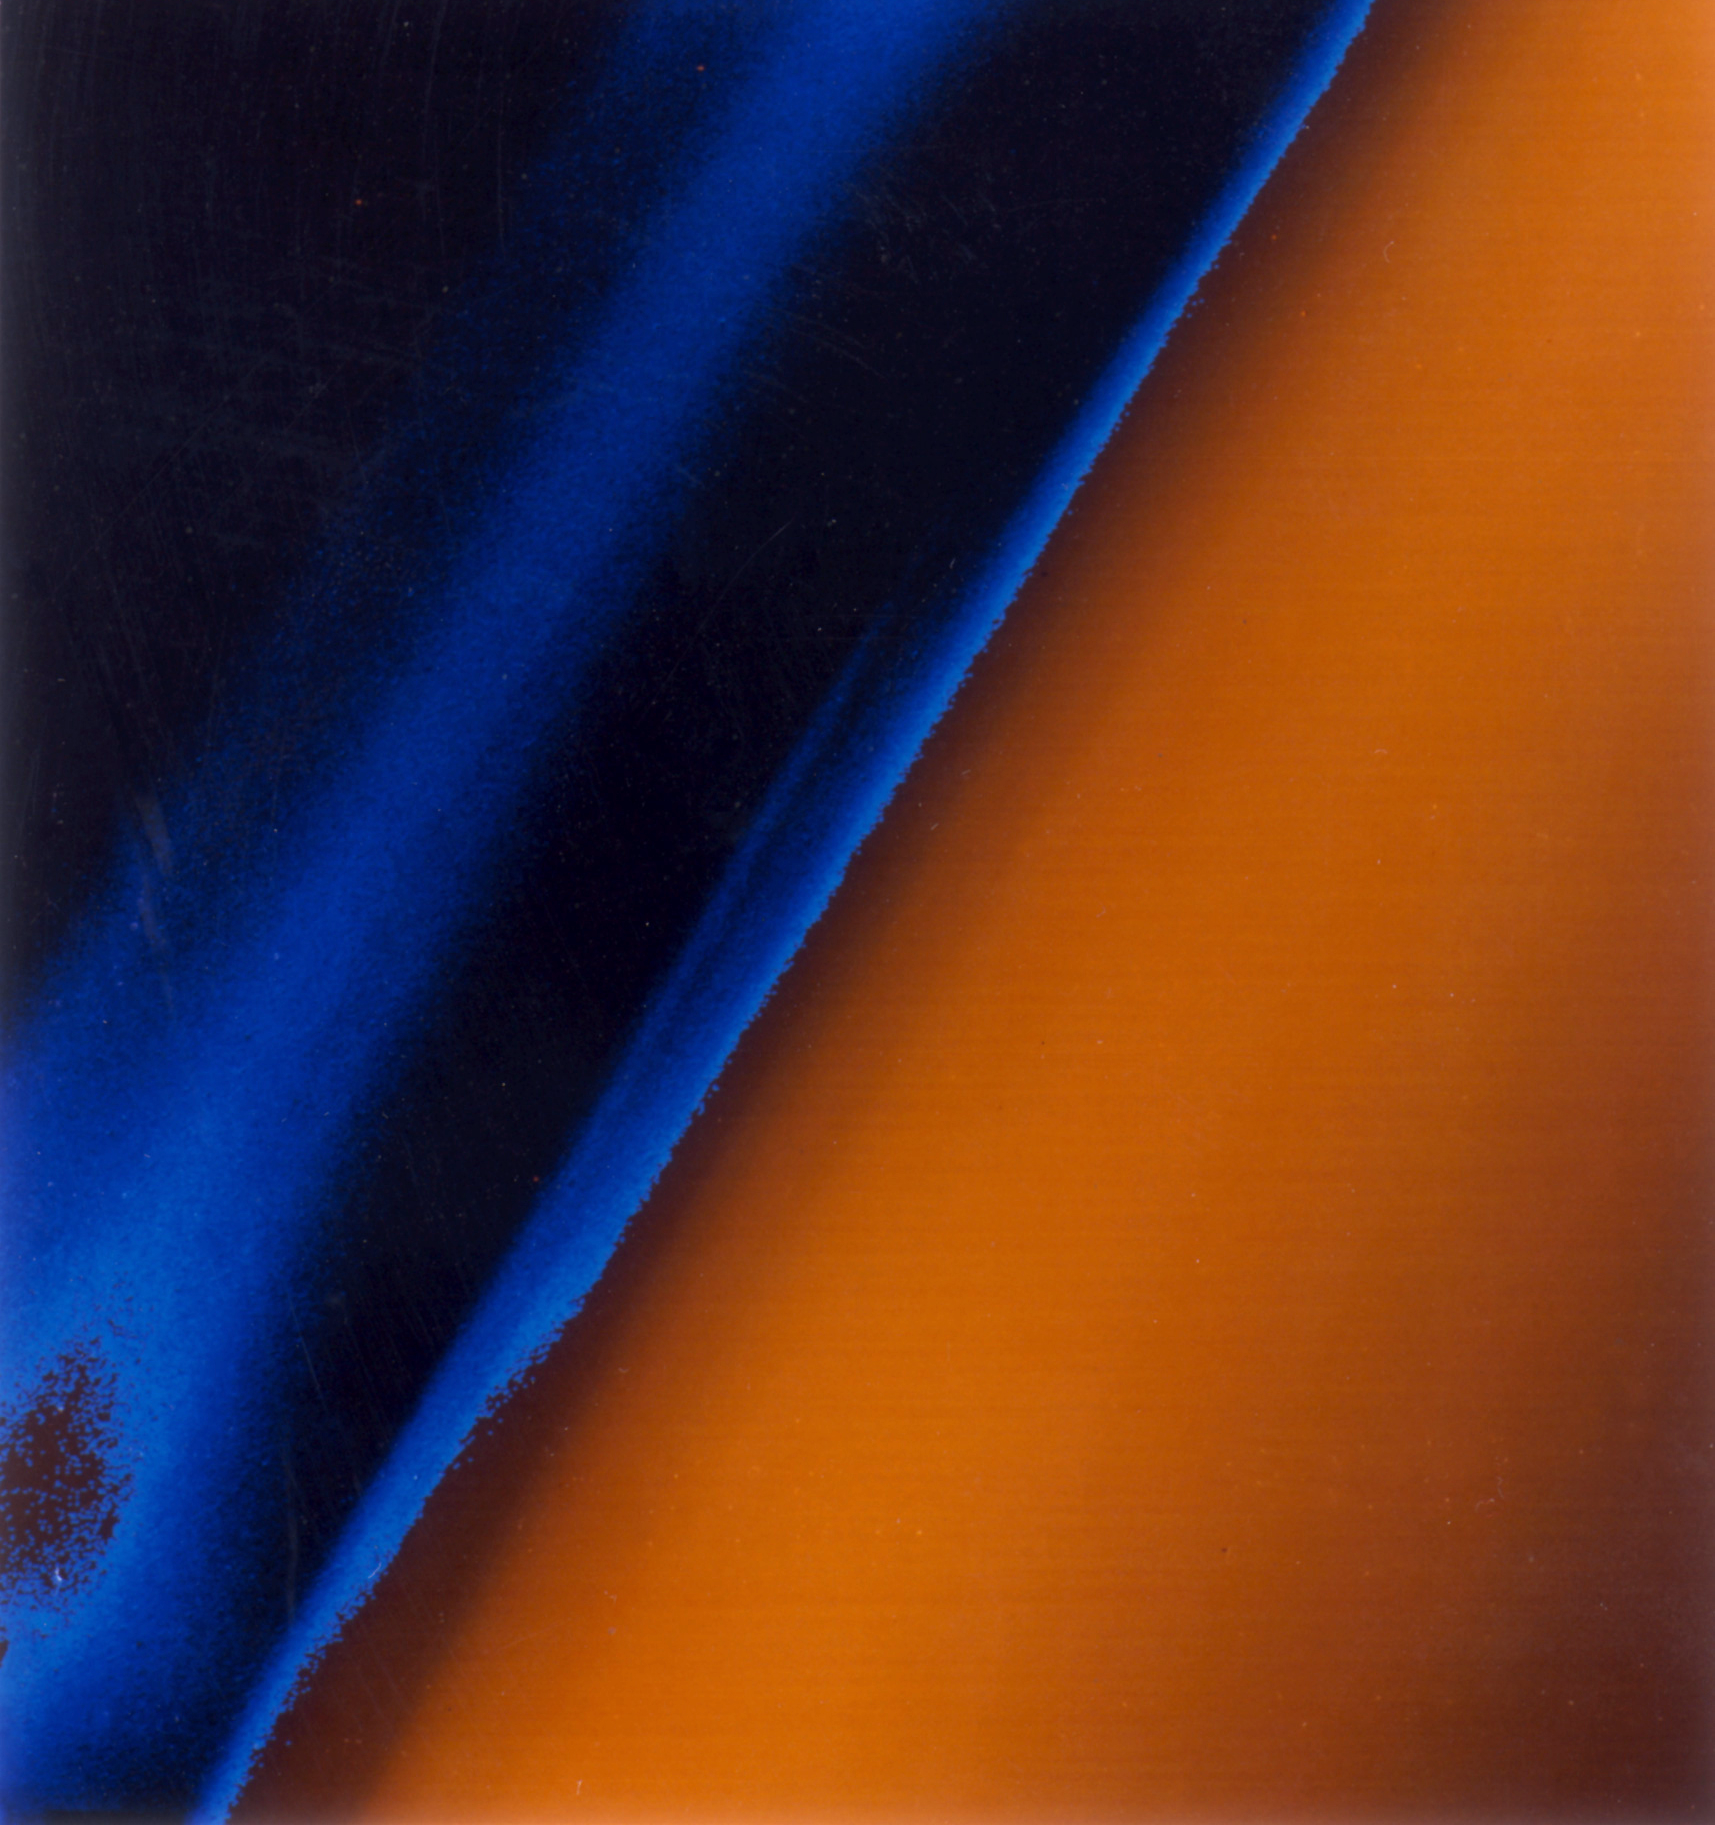

Titan Haze

Layers of haze covering Saturn’s satellite Titan are seen in this image taken by Voyager 1 on Nov. 12, 1980 at a range of 22,000 kilometers (13,700 miles). The colors are false and are used to show details of the haze that covers Titan. The upper level of the thick aerosol above the satellite’s limb appears orange. The divisions in the haze occur at altitudes of 200, 375 and 500 kilometers (124, 233 and 310 miles) above the limb of the moon.

JPL manages the Voyager project for NASA’s Office of Space Science.

Credit: NASA/JPL